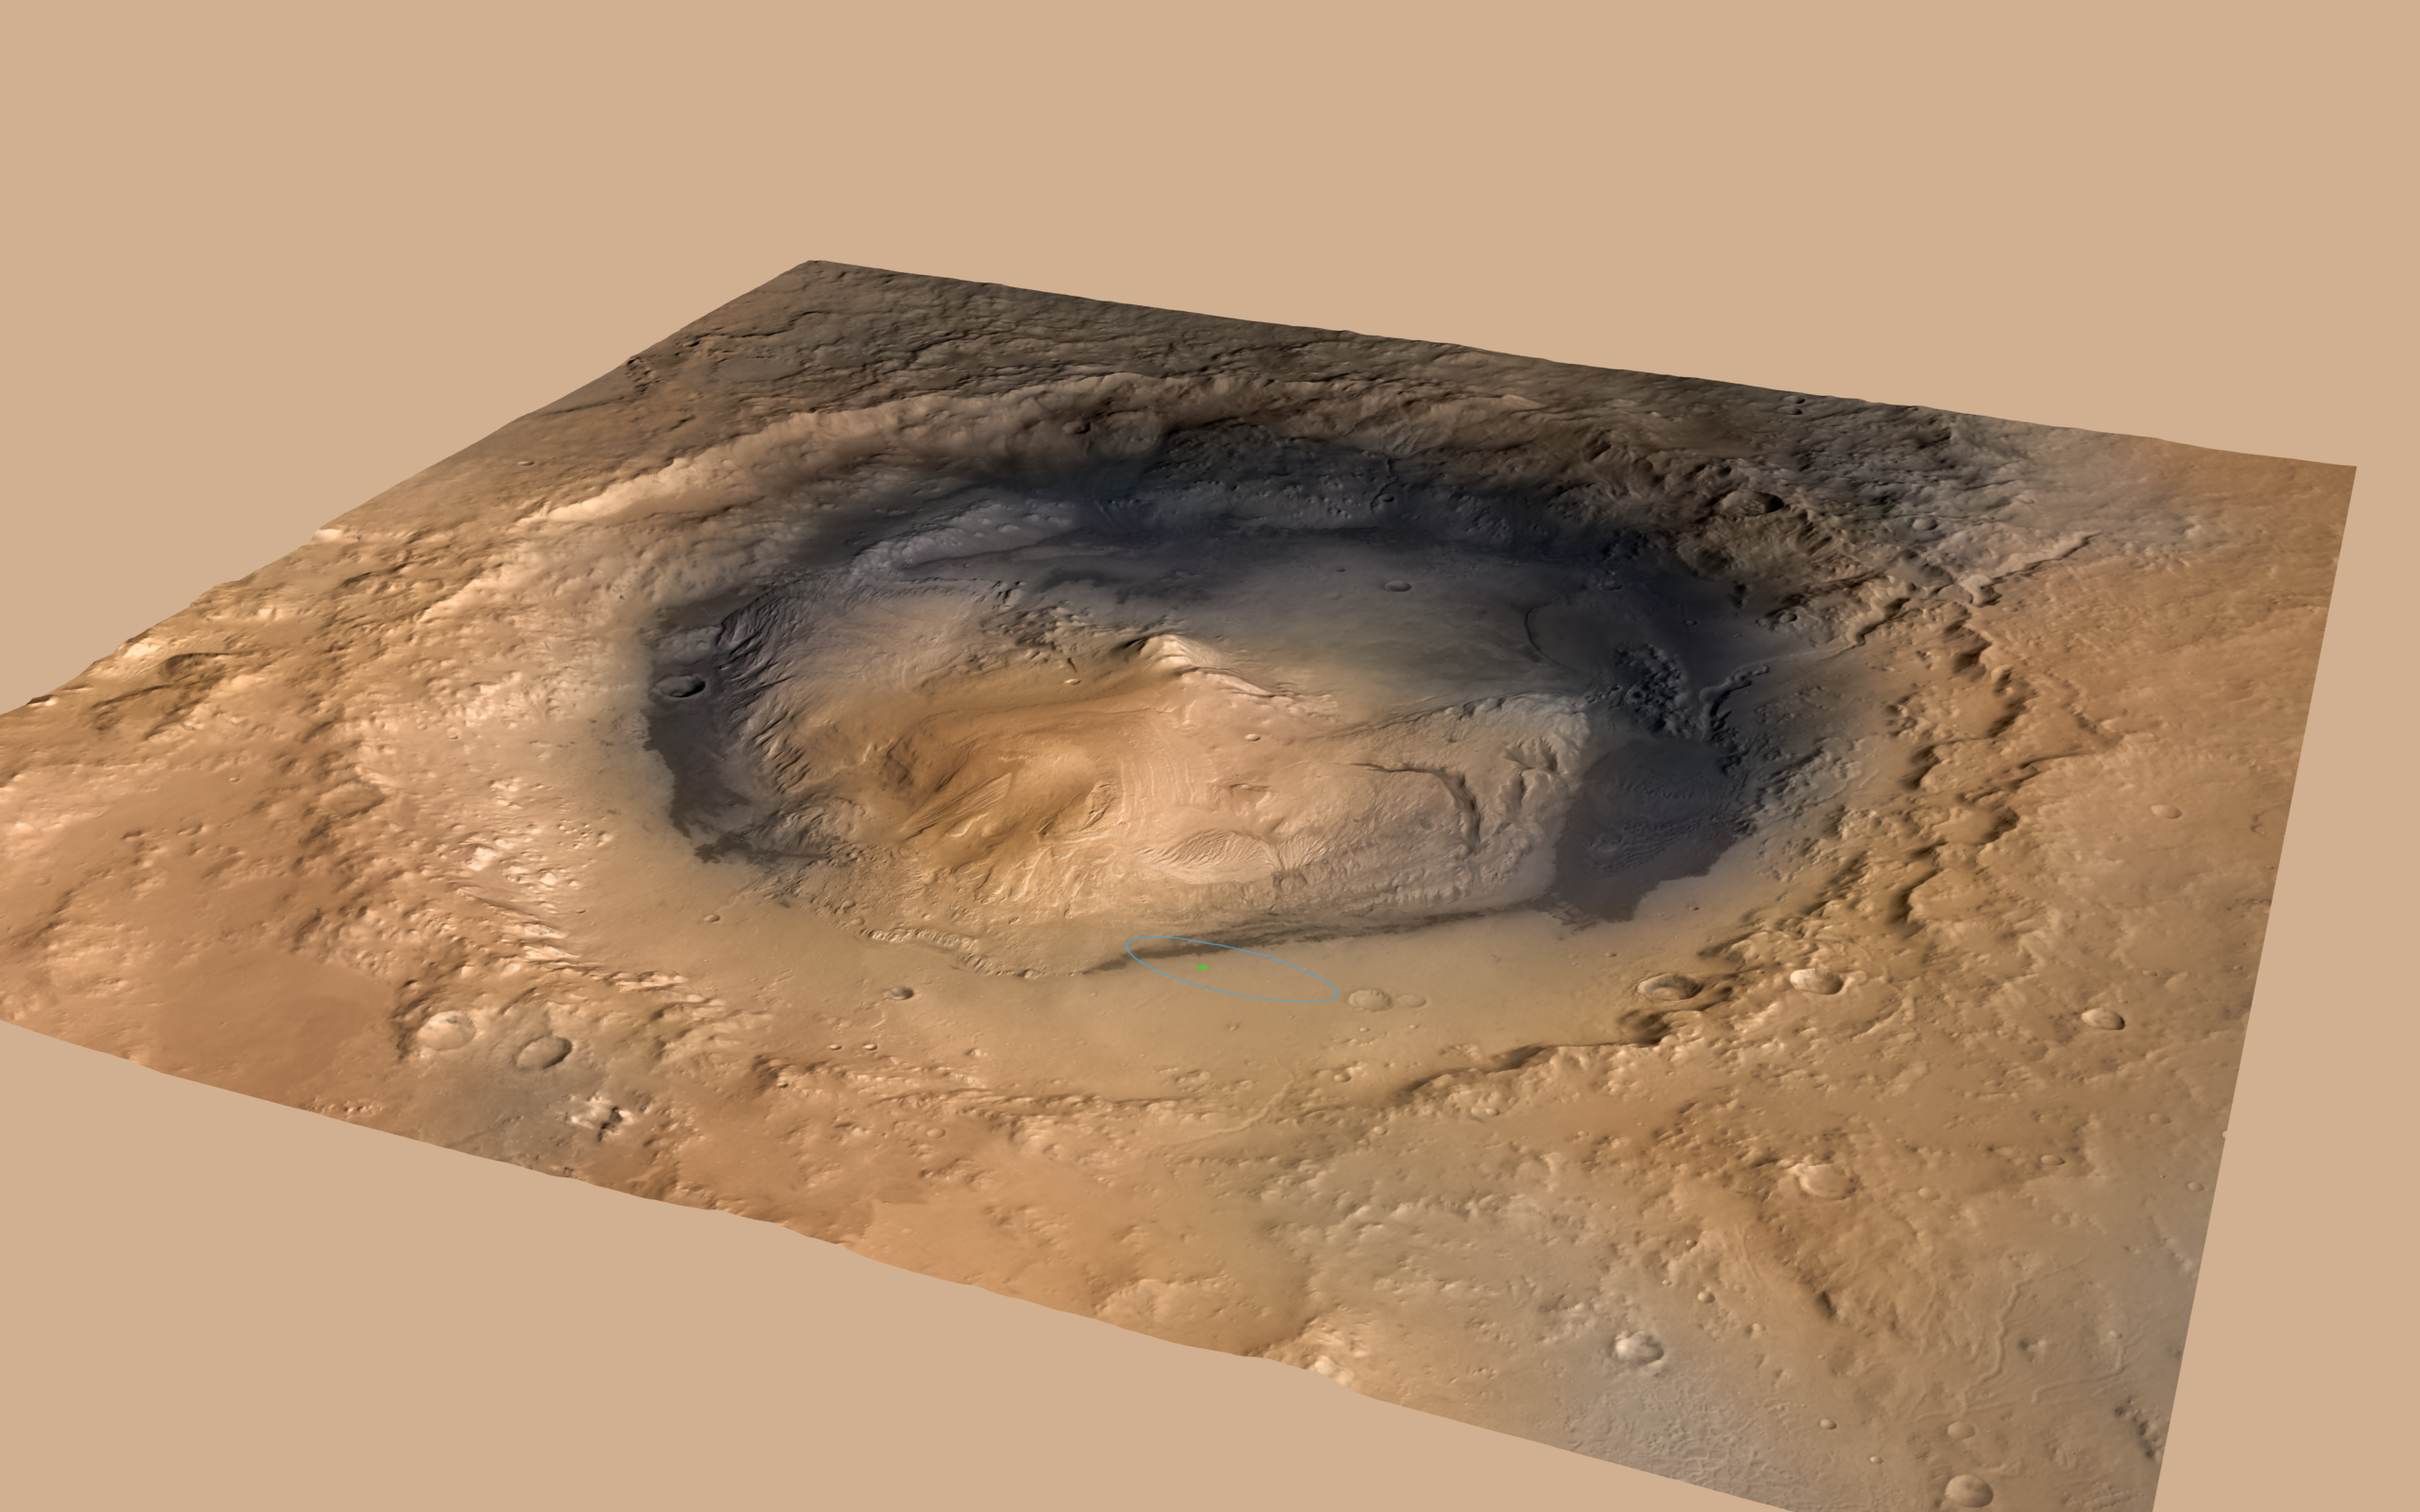

Curiosity Cradled by Gale Crater

NASA’s Curiosity rover landed in the Martian crater known as Gale Crater, which is approximately the size of Connecticut and Rhode Island combined. A green dot shows where the rover landed, well within its targeted landing ellipse, outlined in blue.

This oblique view of Gale, and Mount Sharp in the center, is derived from a combination of elevation and imaging data from three Mars orbiters. The view is looking toward the southeast. Mount Sharp rises about 3.4 miles (5.5 kilometers) above the floor of Gale Crater.

The image combines elevation data from the High Resolution Stereo Camera on the European Space Agency’s Mars Express orbiter, image data from the Context Camera on NASA’s Mars Reconnaissance Orbiter, and color information from Viking Orbiter imagery. There is no vertical exaggeration in the image.

Credit: NASA/JPL-Caltech/ESA/DLR/FU Berlin/MSSS